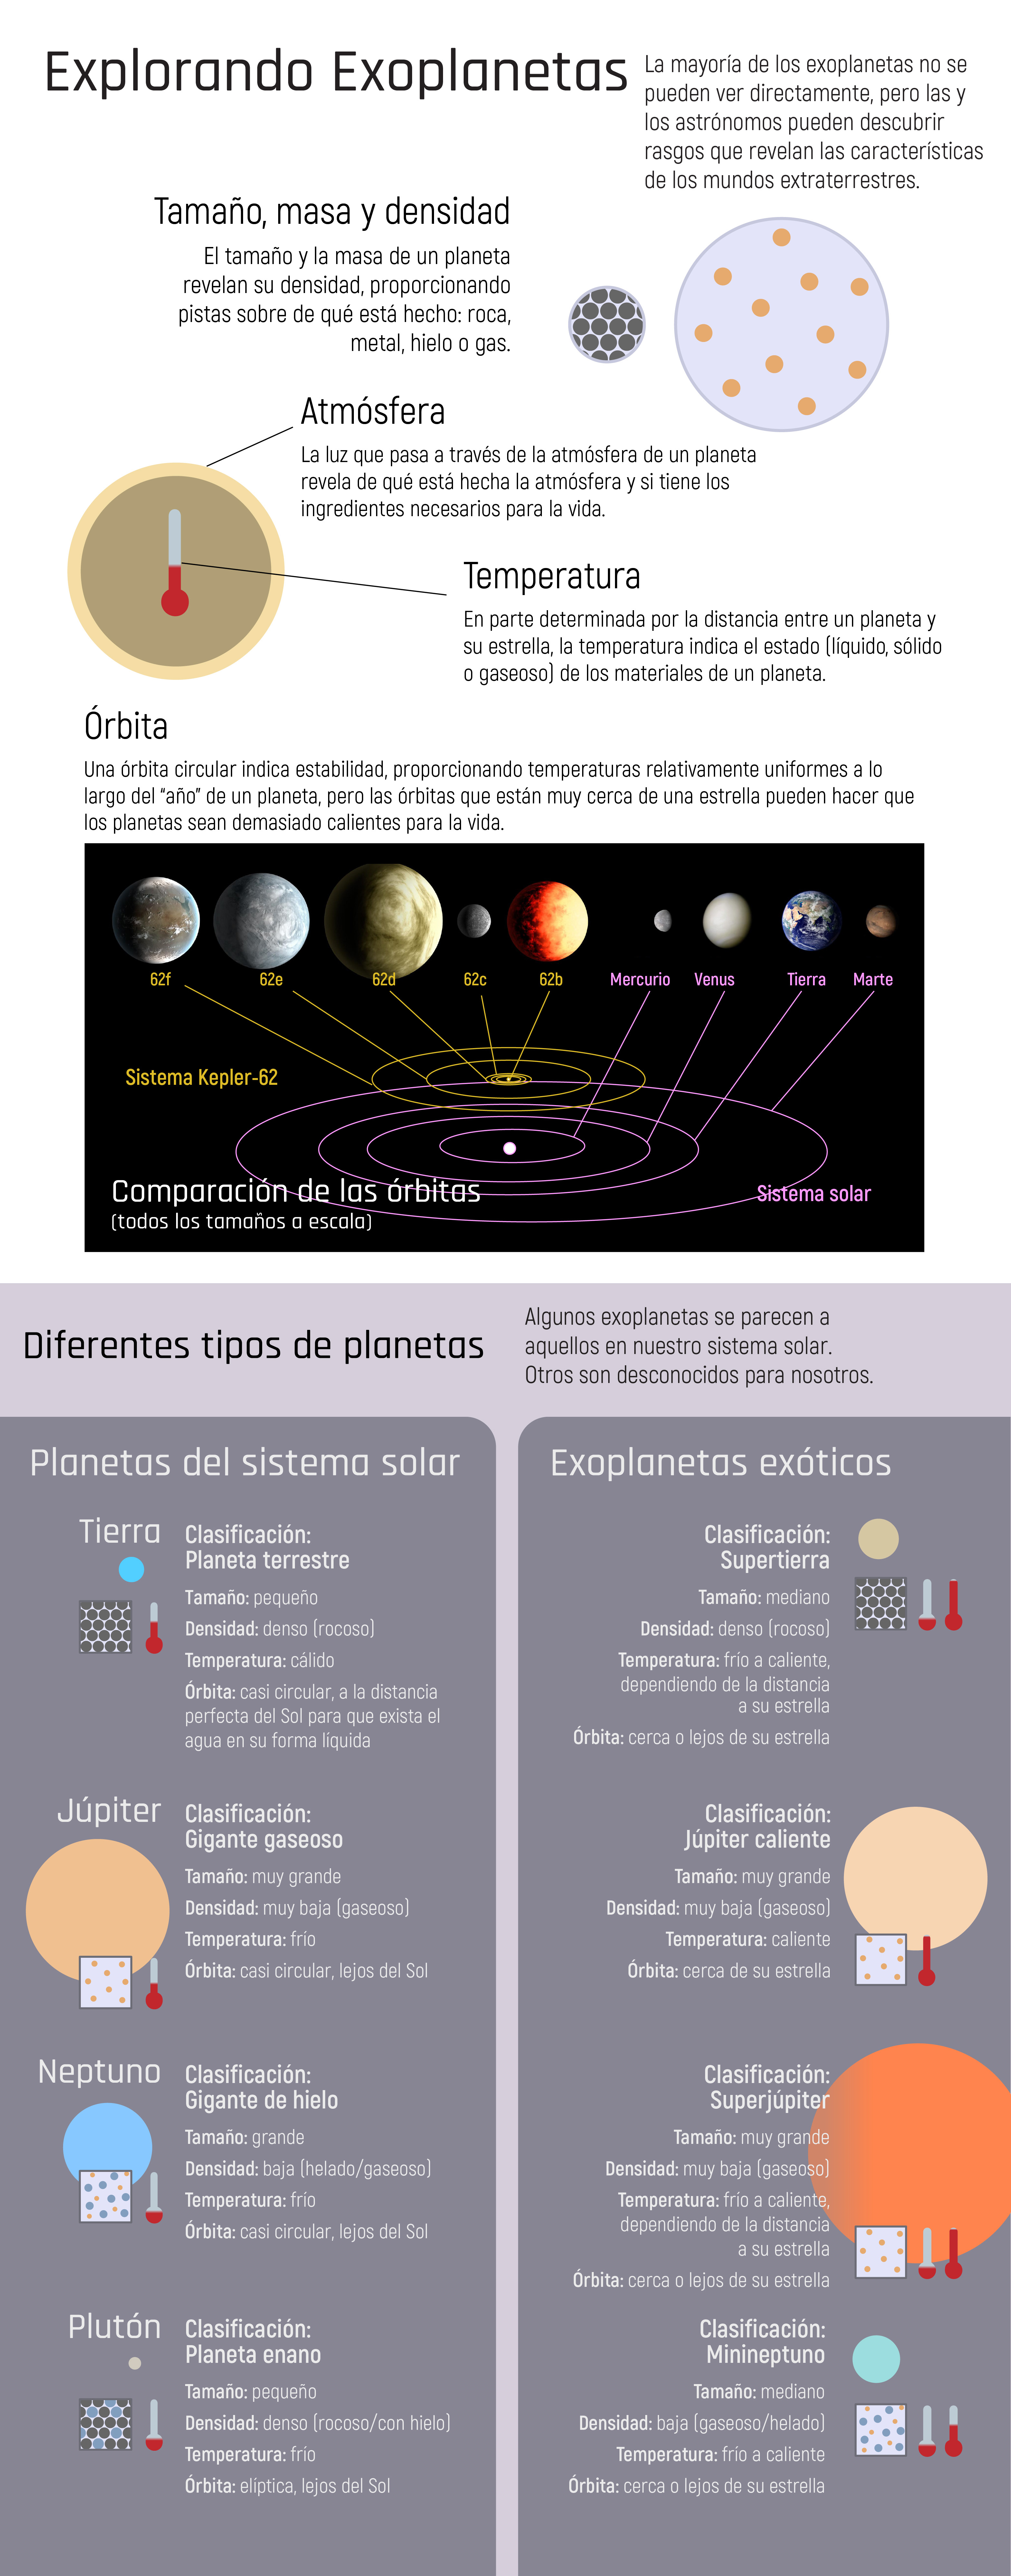

Explorando Exoplanetas

El telescopio espacial Webb ayudará a revelar detalles sobre los exoplanetas, que a menudo son muy distintos de los planetas en nuestro sistema solar.

Credit: Image: NASA, ESA, CSA, STScI